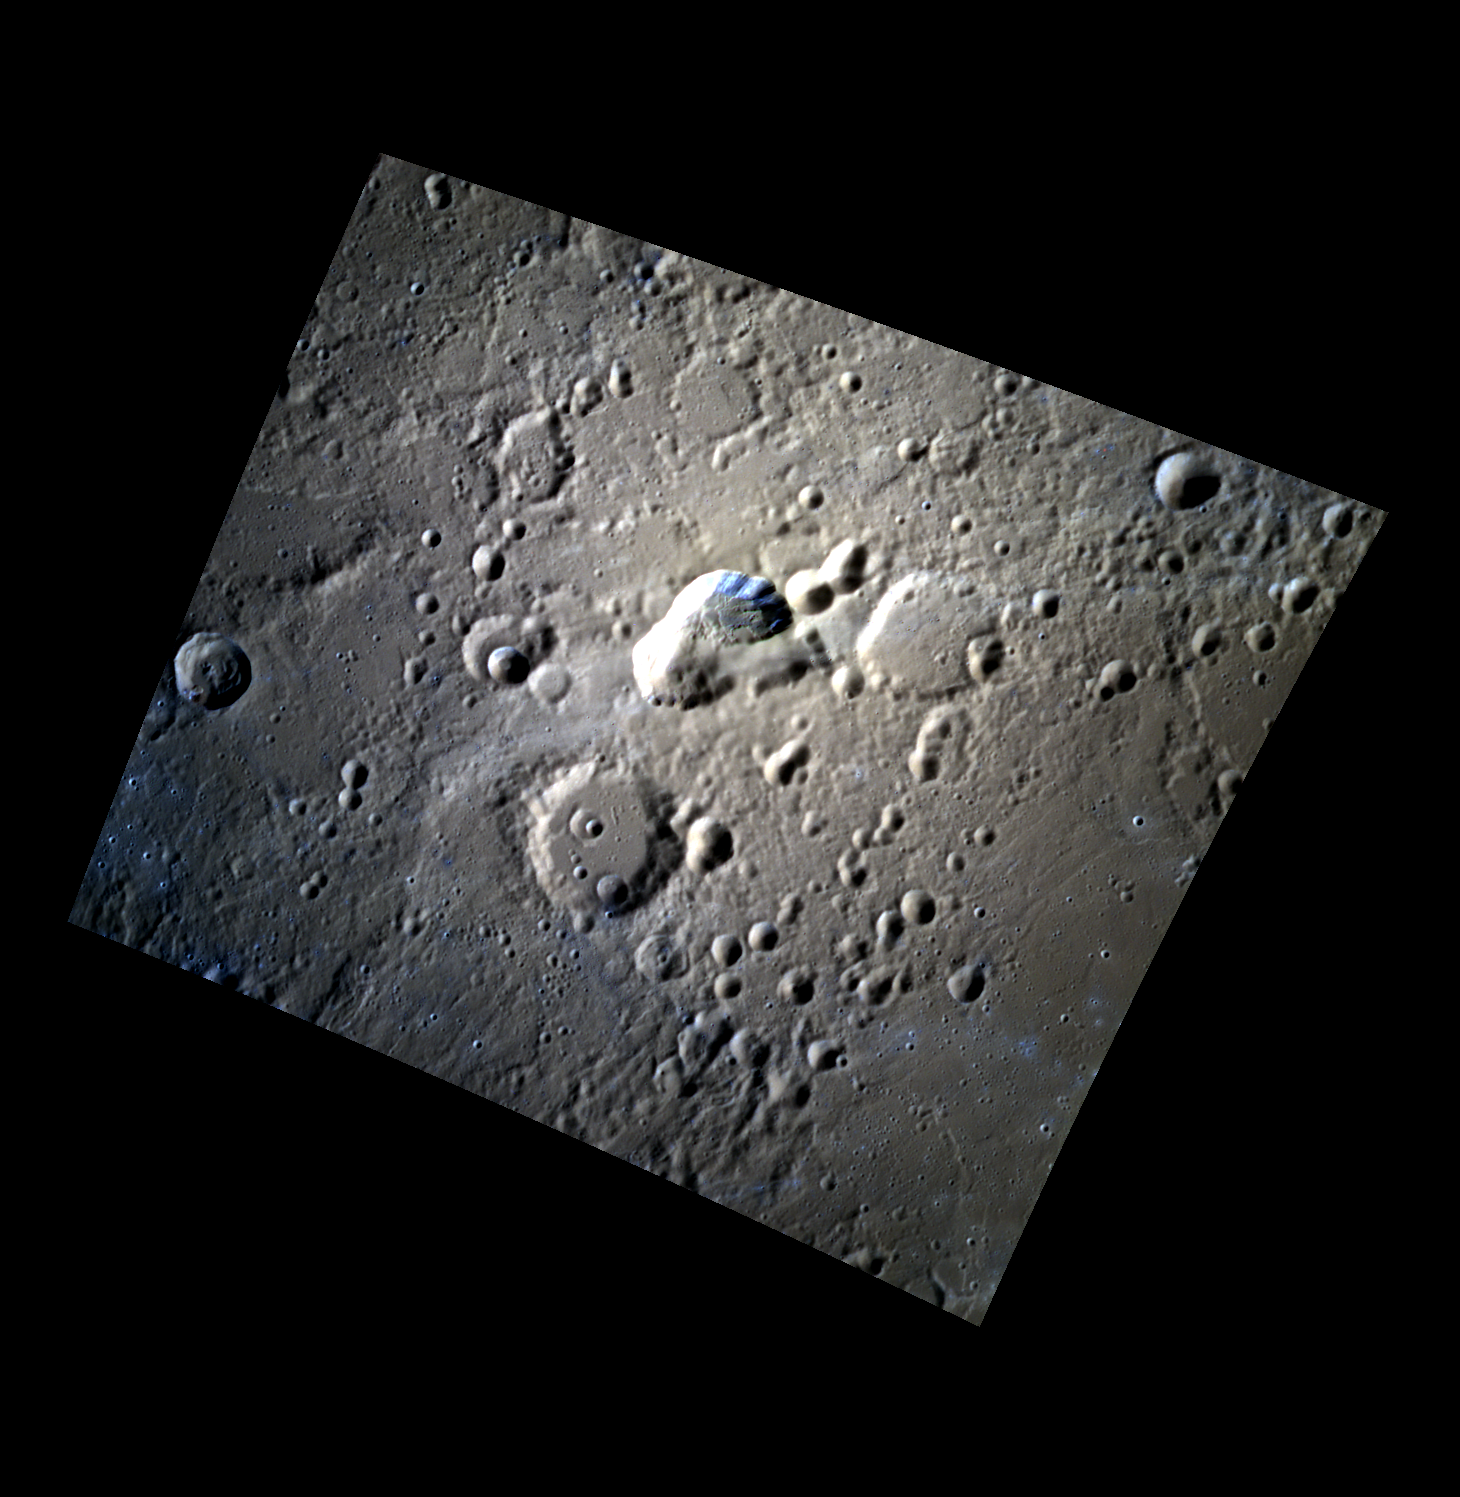

Broken Fire

The irregular depression in the center of today’s image is a volcanic vent located to the northeast of Rachmaninoff basin. The vent is surrounded by a diffuse, high-reflectance blanket that is the result of a pyroclastic eruption from the central vent, similar to that seen surrounding vents in Caloris basin.

The images in this mosaic were acquired as high-resolution targeted color observations. Targeted color observations are images of a small area on Mercury’s surface at resolutions higher than the 1-kilometer/pixel 8-color base map. During MESSENGER’s one-year primary mission, hundreds of targeted color observations were obtained. During MESSENGER’s extended mission, high-resolution targeted color observations are more rare, as the 3-color base map is covering Mercury’s northern hemisphere with the highest-resolution color images that are possible.

Date acquired: July 05, 2012
Image Mission Elapsed Time (MET): 249959445, 249959465, 249959449
Image ID: 2141786, 2141791, 2141787
Instrument: Wide Angle Camera (WAC) of the Mercury Dual Imaging System (MDIS)
WAC filters: 9, 7, 6 (996, 748, 433 nanometers) in red, green, and blue
Center Latitude: 35.81°
Center Longitude: 63.71° E
Resolution: 216 meters/pixel
Scale: The central depression is approximately 36 km (22 mi.) along its long axis
Incidence Angle: 58.2°
Emission Angle: 23.1°
Phase Angle: 80.3°

The MESSENGER spacecraft is the first ever to orbit the planet Mercury, and the spacecraft’s seven scientific instruments and radio science investigation are unraveling the history and evolution of the Solar System’s innermost planet. Visit the Why Mercury? section of this website to learn more about the key science questions that the MESSENGER mission is addressing. During the one-year primary mission, MDIS acquired 88,746 images and extensive other data sets. MESSENGER is now in a year-long extended mission, during which plans call for the acquisition of more than 80,000 additional images to support MESSENGER’s science goals.

For information regarding the use of images, see the MESSENGER image use policy.

Credit: NASA/Johns Hopkins University Applied Physics Laboratory/Carnegie Institution of Washington